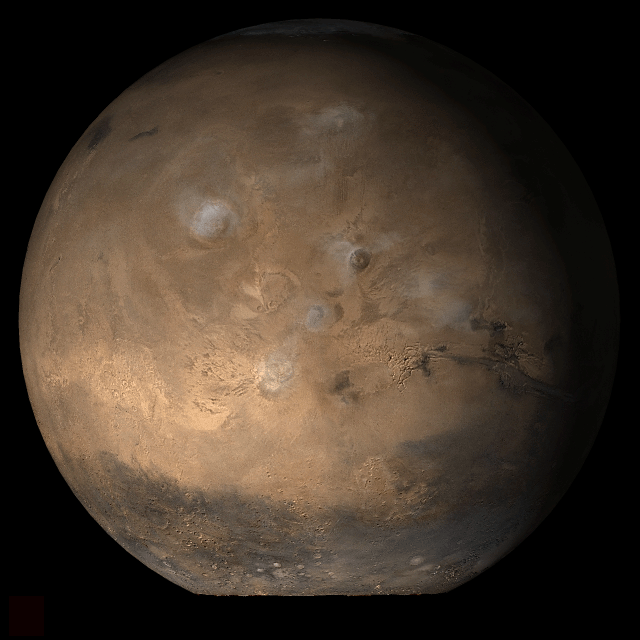

Mars at Ls 53°: Tharsis

2 May 2006
This picture is a composite of Mars Global Surveyor (MGS) Mars Orbiter Camera (MOC) daily global images acquired at Ls 53° during a previous Mars year. This month, Mars looks similar, as Ls 53° occurs in mid-May 2006. The picture shows the Tharsis face of Mars. Over the course of the month, additional faces of Mars as it appears at this time of year are being posted for MOC Picture of the Day. Ls, solar longitude, is a measure of the time of year on Mars. Mars travels 360° around the Sun in 1 Mars year. The year begins at Ls 0°, the start of northern spring and southern autumn.

Season: Northern Spring/Southern Autumn

Credit: NASA/JPL/Malin Space Science Systems